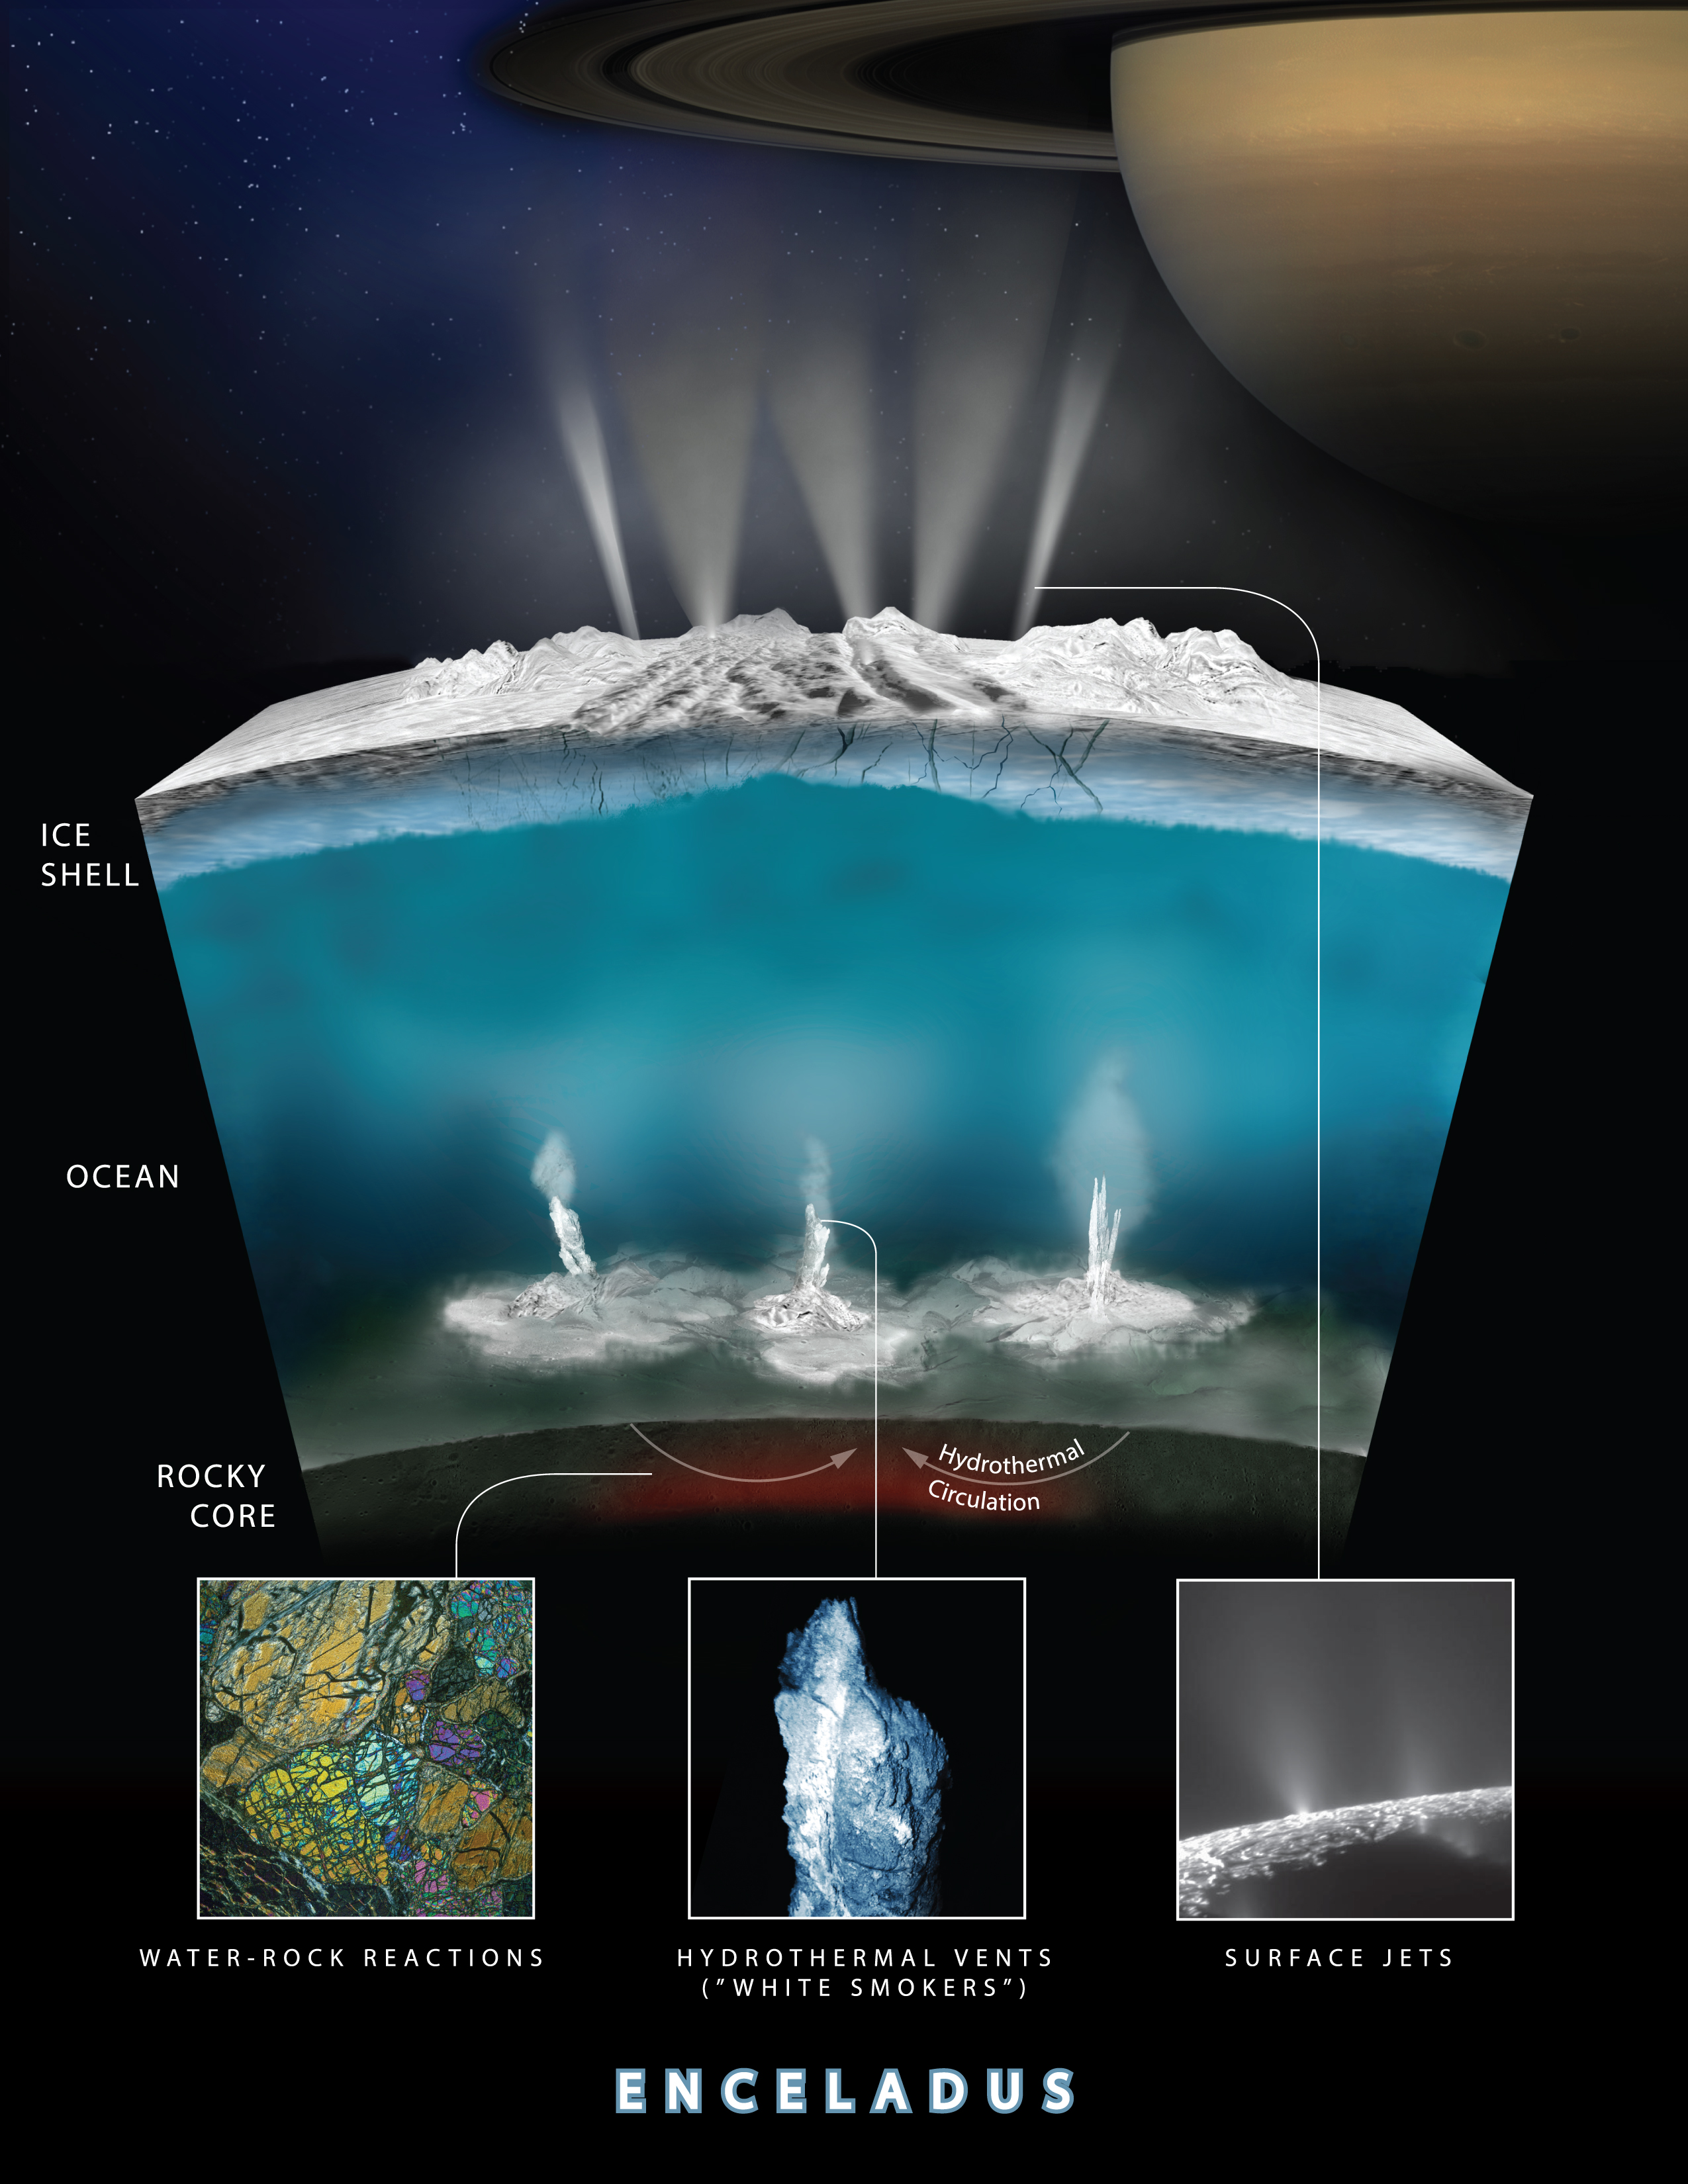

Enceladus Hydrothermal Activity

Updated June 13, 2017, to remove layer thickness labels from the graphic, which were in error.

This graphic illustrates how scientists on NASA’s Cassini mission think water interacts with rock at the bottom of the ocean of Saturn’s icy moon Enceladus, producing hydrogen gas (H2).

The Cassini spacecraft detected the hydrogen in the plume of gas and icy material spraying from Enceladus during its deepest and last dive through the plume on Oct. 28, 2015. Cassini also sampled the plume’s composition during previous flybys, earlier in the mission. From these observations scientists have determined that nearly 98 percent of the gas in the plume is water vapor, about 1 percent is hydrogen, and the rest is a mixture of other molecules including carbon dioxide, methane and ammonia.

The graphic shows water from the ocean circulating through the seafloor, where it is heated and interacts chemically with the rock. This warm water, laden with minerals and dissolved gases (including hydrogen and possibly methane) then pours into the ocean creating chimney-like vents.

The hydrogen measurements were made using Cassini’s Ion and Neutral Mass Spectrometer, or INMS, instrument, which sniffs gases to determine their composition.

The finding is an independent line of evidence that hydrothermal activity is taking place in the Enceladus ocean. Previous results from Cassini’s Cosmic Dust Analyzer instrument, published in March 2015, suggested hot water is interacting with rock beneath the ocean; the new findings support that conclusion and indicate that the rock is reduced in its geochemistry. With the discovery of hydrogen gas, scientists can now conclude that there is a source of chemical free energy in Enceladus’ ocean.

The Cassini mission is a cooperative project of NASA, ESA (the European Space Agency) and the Italian Space Agency. The Jet Propulsion Laboratory, a division of Caltech in Pasadena, manages the mission for NASA’s Science Mission Directorate, Washington. The Cassini orbiter and its two onboard cameras were designed, developed and assembled at JPL. The Ion and Neutral Mass Spectrometer was designed and built by NASA Goddard Space Flight Center, Greenbelt, Maryland; the team is based at Southwest Research Institute (SwRI) in San Antonio.

Credit: NASA/JPL-Caltech/Southwest Research Institute